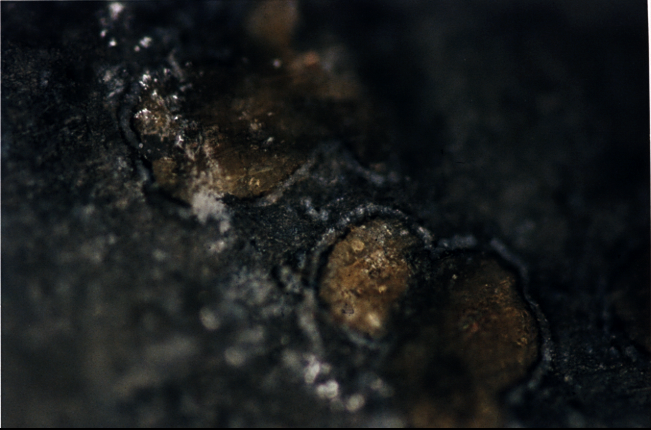

Mars Life? – Orange-colored Carbonate Mineral Globules

This photograph shows orange-colored carbonate mineral globules found in a meteorite, called ALH84001, believed to have once been a part of Mars. These carbonate minerals in the meteorite are believed to have been formed on Mars more than 3.6 billion years ago. Their structure and chemistry suggest that they may have been formed with the assistance of primitive, bacteria-like living organisms. A two-year investigation by a NASA research team found organic molecules, mineral features characteristic of biological activity and possible microscopic fossils inside of carbonate minerals such as these in the meteorite.

A NASA research team of scientists at the Johnson Space Center and at Stanford University has found evidence that strongly suggests primitive life may have existed on Mars more than 3.6 billion years ago. The NASA-funded team found the first organic molecules thought to be of Martian origin; several mineral features characteristic of biological activity; and possible microscopic fossils of primitive, bacteria-like organisms inside of an ancient Martian rock that fell to Earth as a meteorite. This array of indirect evidence of past life will be reported in the Aug. 16 issue of the journal Science, presenting the investigation to the scientific community at large to reach a future consensus that will either confirm or deny the team’s conclusion.

Credit: NASA/JSC/Stanford University